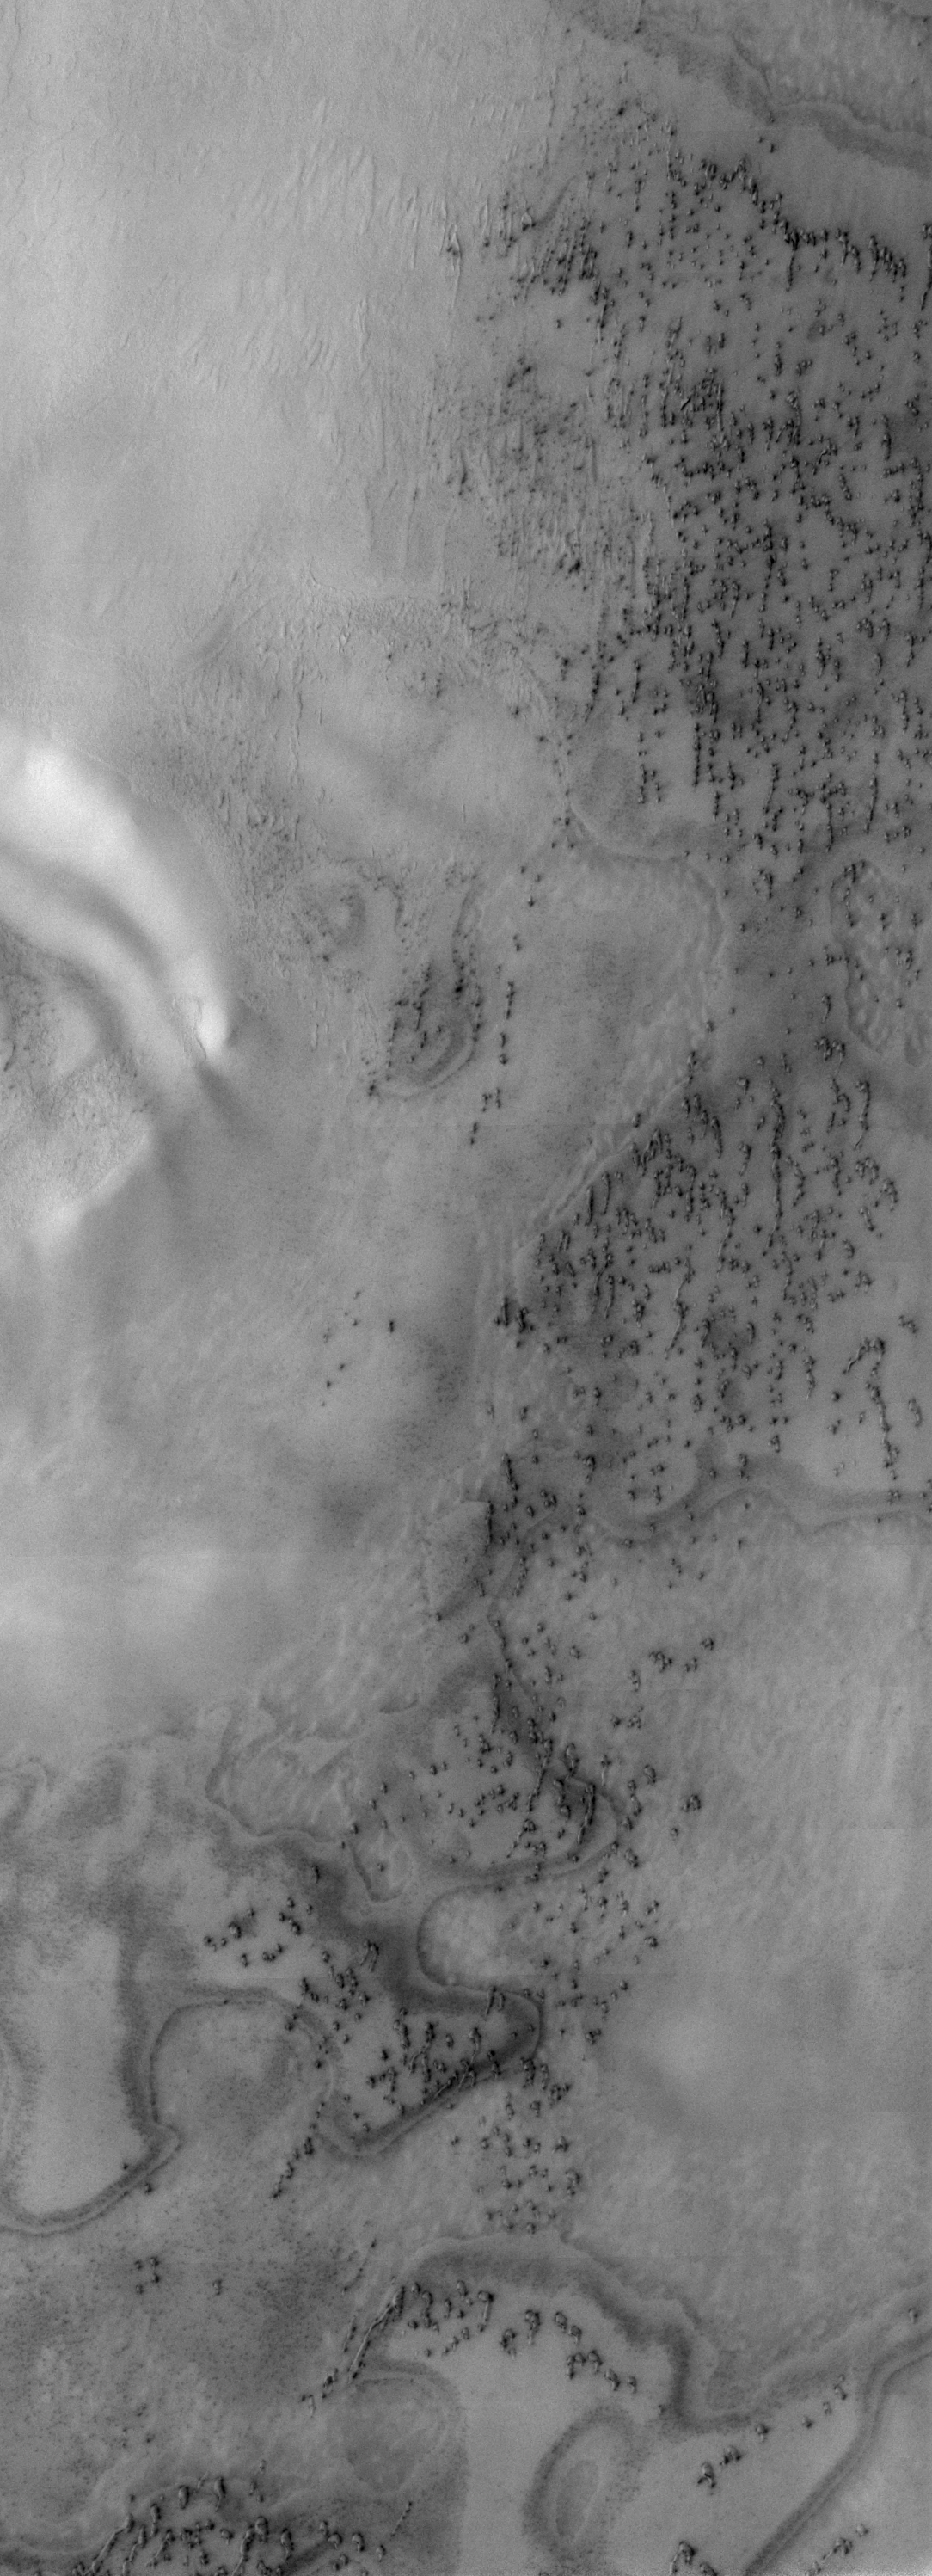

North Polar Erg

Our topic for the weeks of April 4 and April 11 is dunes on Mars. We will look at the north polar sand sea and at isolated dune fields at lower latitudes. Sand seas on Earth are often called “ergs,” an Arabic name for dune field. A sand sea differs from a dune field in two ways: 1) a sand sea has a large regional extent, and 2) the individual dunes are large in size and complex in form.

This VIS image was taken at 82 degrees North latitude during Northern spring. As with yesterday’s image, the dunes are still partially frost covered. This region is part of the north polar erg (sand sea), note the complexity and regional coverage of the dunes.

Image information: VIS instrument. Latitude 81.2, Longitude 118.2 East (241.8 West). 19 meter/pixel resolution.

Note: this THEMIS visual image has not been radiometrically nor geometrically calibrated for this preliminary release. An empirical correction has been performed to remove instrumental effects. A linear shift has been applied in the cross-track and down-track direction to approximate spacecraft and planetary motion. Fully calibrated and geometrically projected images will be released through the Planetary Data System in accordance with Project policies at a later time.

NASA’s Jet Propulsion Laboratory manages the 2001 Mars Odyssey mission for NASA’s Office of Space Science, Washington, D.C. The Thermal Emission Imaging System (THEMIS) was developed by Arizona State University, Tempe, in collaboration with Raytheon Santa Barbara Remote Sensing. The THEMIS investigation is led by Dr. Philip Christensen at Arizona State University. Lockheed Martin Astronautics, Denver, is the prime contractor for the Odyssey project, and developed and built the orbiter. Mission operations are conducted jointly from Lockheed Martin and from JPL, a division of the California Institute of Technology in Pasadena.

Credit: NASA/JPL/Arizona State University